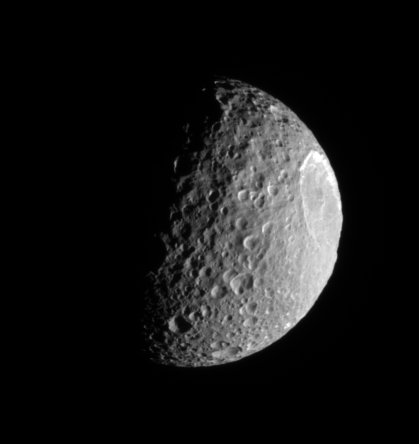

Blasted Mimas

Mimas plows along in its orbit, its pockmarked surface in crisp relief. The bright, steep walls of the enormous crater, Herschel (130 kilometers, or 80 miles wide), gleam in the sunlight.

The lit terrain seen here is on the leading hemisphere of Mimas (397 kilometers, or 247 miles across). North is up.

The image was taken in visible light with the Cassini spacecraft narrow-angle camera on Aug. 16, 2006 at a distance of approximately 221,000 kilometers (137,000 miles) from Mimas and at a Sun-Mimas-spacecraft, or phase, angle of 80 degrees. Image scale is 1 kilometer (0.6 mile) per pixel.

The Cassini-Huygens mission is a cooperative project of NASA, the European Space Agency and the Italian Space Agency. The Jet Propulsion Laboratory, a division of the California Institute of Technology in Pasadena, manages the mission for NASA’s Science Mission Directorate, Washington, D.C. The Cassini orbiter and its two onboard cameras were designed, developed and assembled at JPL. The imaging operations center is based at the Space Science Institute in Boulder, Colo.

Credit: NASA/JPL/Space Science Institute